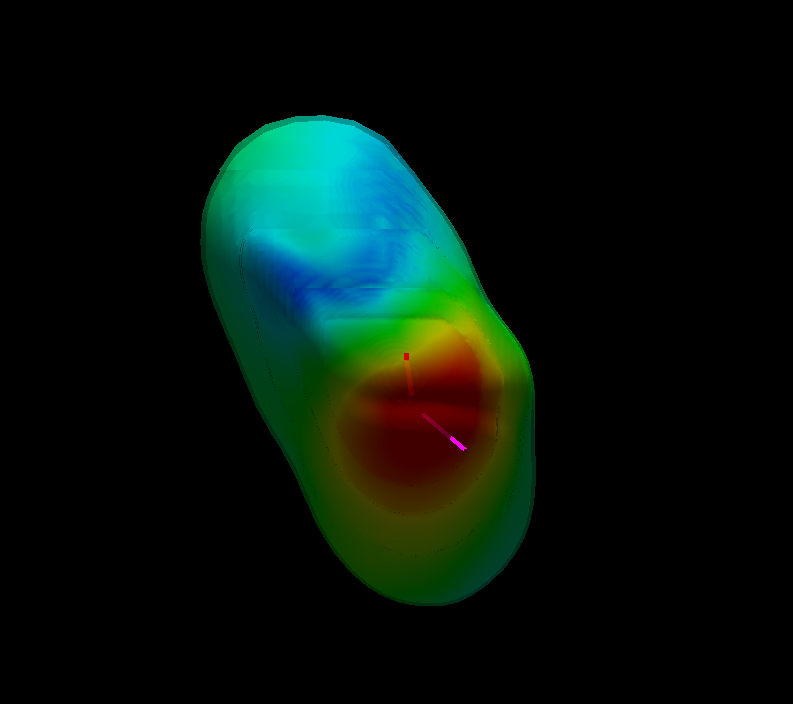

Our Solar System, from the Outside

This graphic, based on data from NASA’s Voyager spacecraft, shows a model of what our solar system looks like to an observer outside in interstellar space, watching our solar system fly towards the observer.

The colors map the intensity of the magnetic field around our solar system, with red indicating the highest intensity field and blue indicating the lowest intensity field. The thick red line shows the recent trajectory of Voyager 1. The thick magenta line shows the recent trajectory of Voyager 2. Tracing the trajectories farther back would show the location of our sun and the planets orbiting around it.

The motion of our solar system through the interstellar medium, or the space between stars, warps the magnetic bubble around our solar system. The interstellar magnetic field, which determines the orientation of the bubble around our solar system, is tilted relative to the plane of our planets. The plane of our planets is horizontal in this view.

The Voyagers were built by NASA’s Jet Propulsion Laboratory in Pasadena, Calif., which continues to operate both spacecraft. JPL is a division of the California Institute of Technology in Pasadena. The Voyager missions are a part of the NASA Heliophysics System Observatory, sponsored by the Heliophysics Division of the Science Mission Directorate.

Credit: NASA/JPL/BU